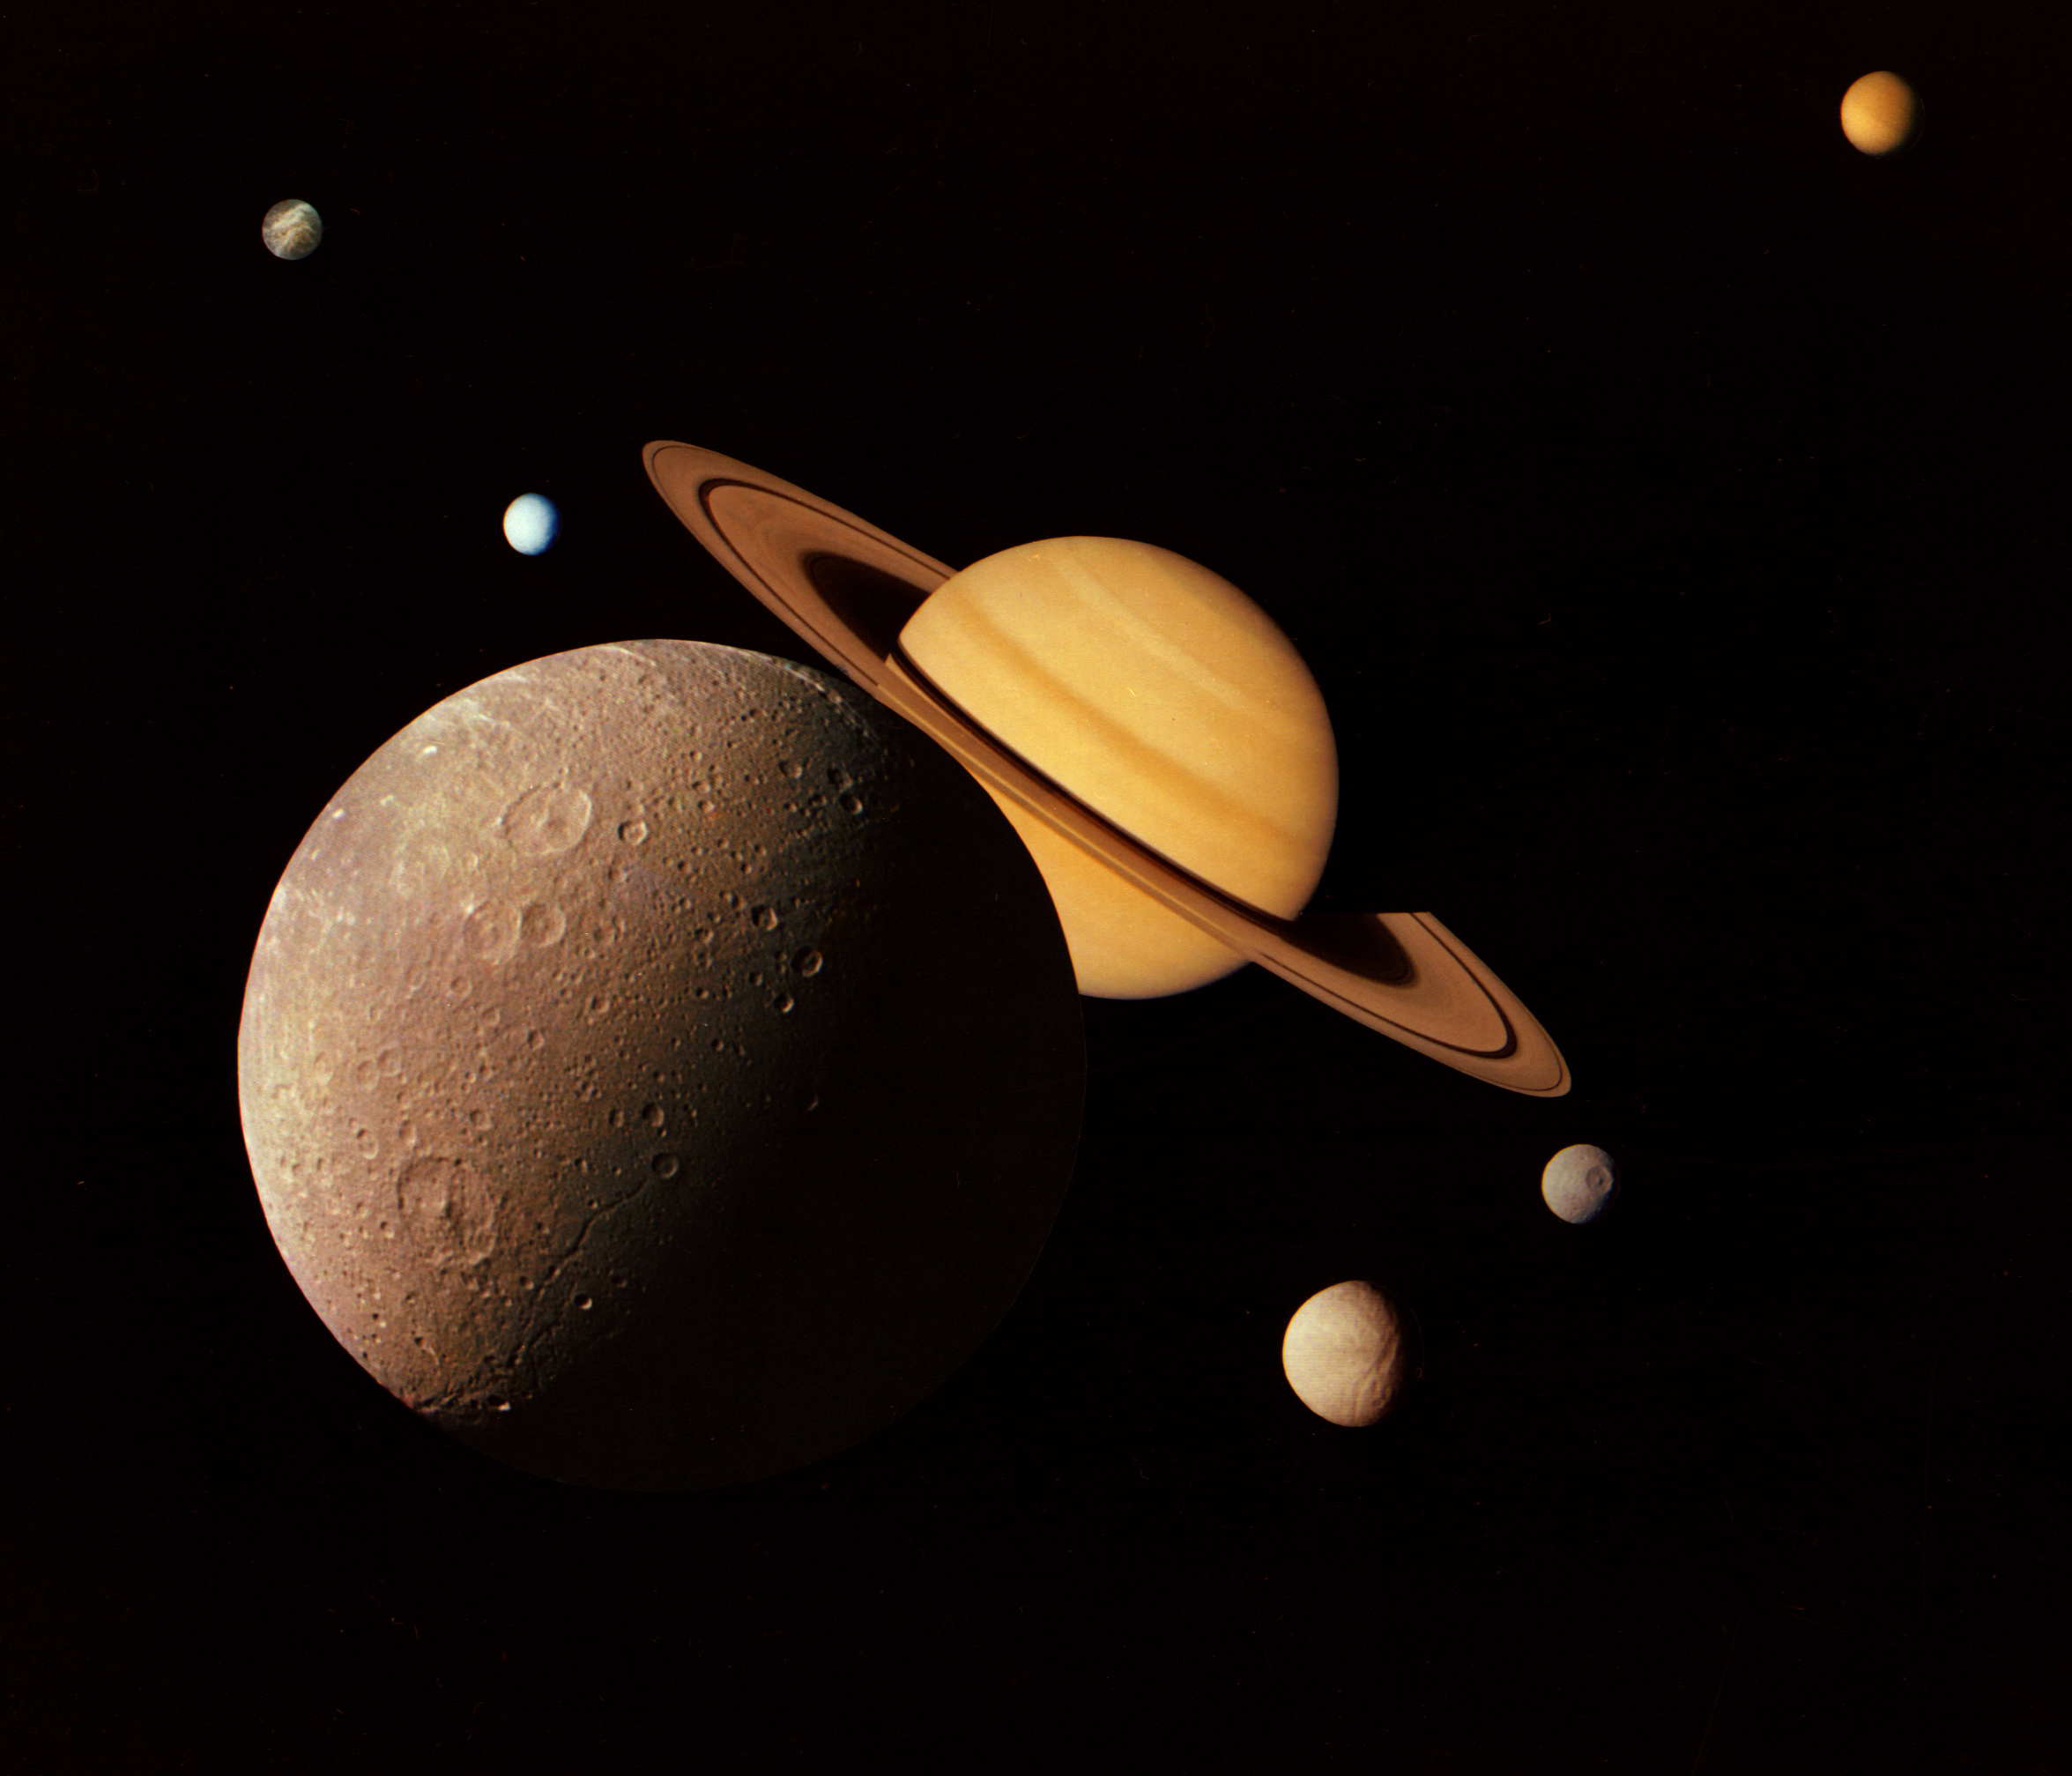

Saturn System Montage

This montage of images of the Saturnian system was prepared from an assemblage of images taken by the Voyager 1 spacecraft during its Saturn encounter in November 1980. This artist’s view shows Dione in the forefront, Saturn rising behind, Tethys and Mimas fading in the distance to the right, Enceladus and Rhea off Saturn’s rings to the left, and Titan in its distant orbit at the top. The Voyager Project is managed for NASA by the Jet Propulsion Laboratory, Pasadena, California.

Credit: NASA/JPL